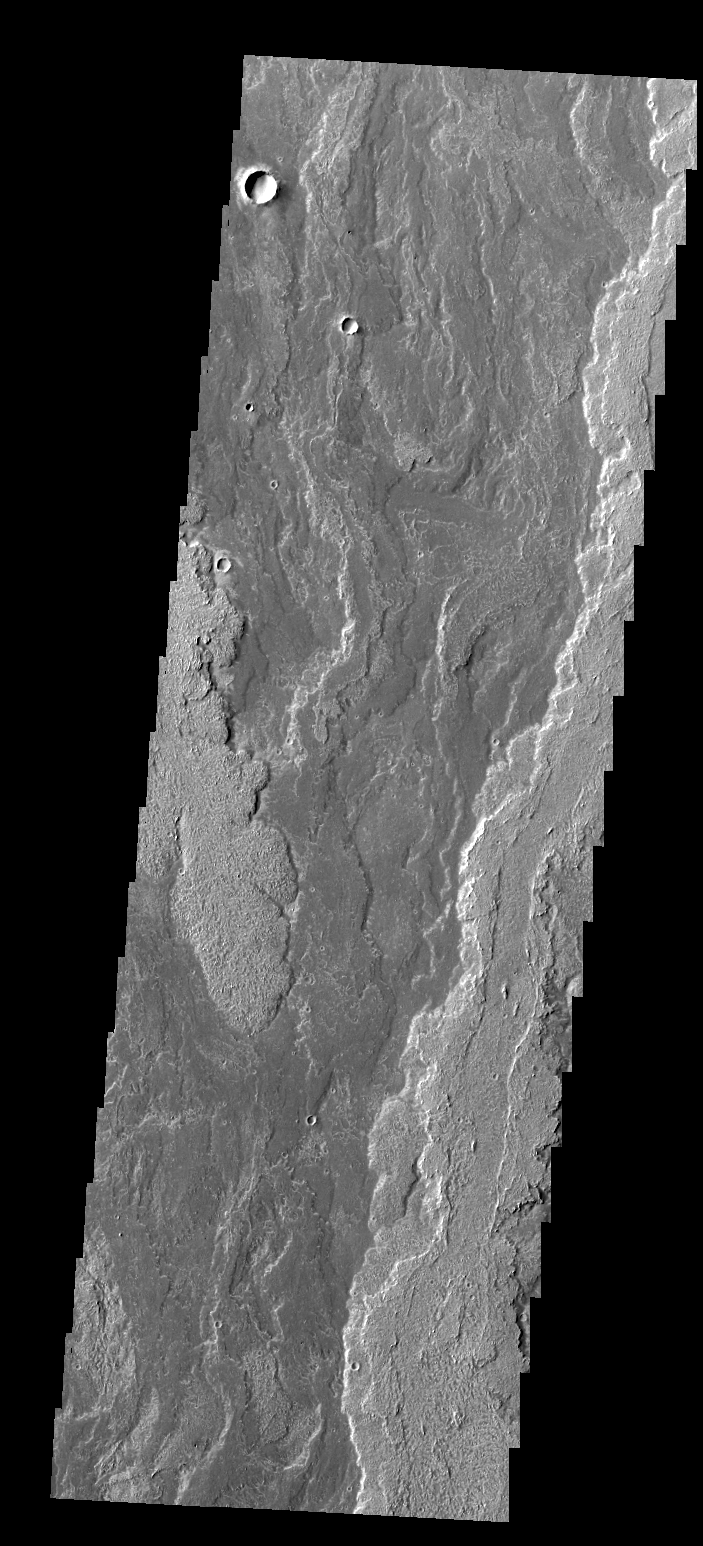

Daedalia Planum

The lava flows seen in today’s VIS image are part of Daedalia Planum. The flows are associated with Arsia Mons.

Credit: NASA/JPL/ASU